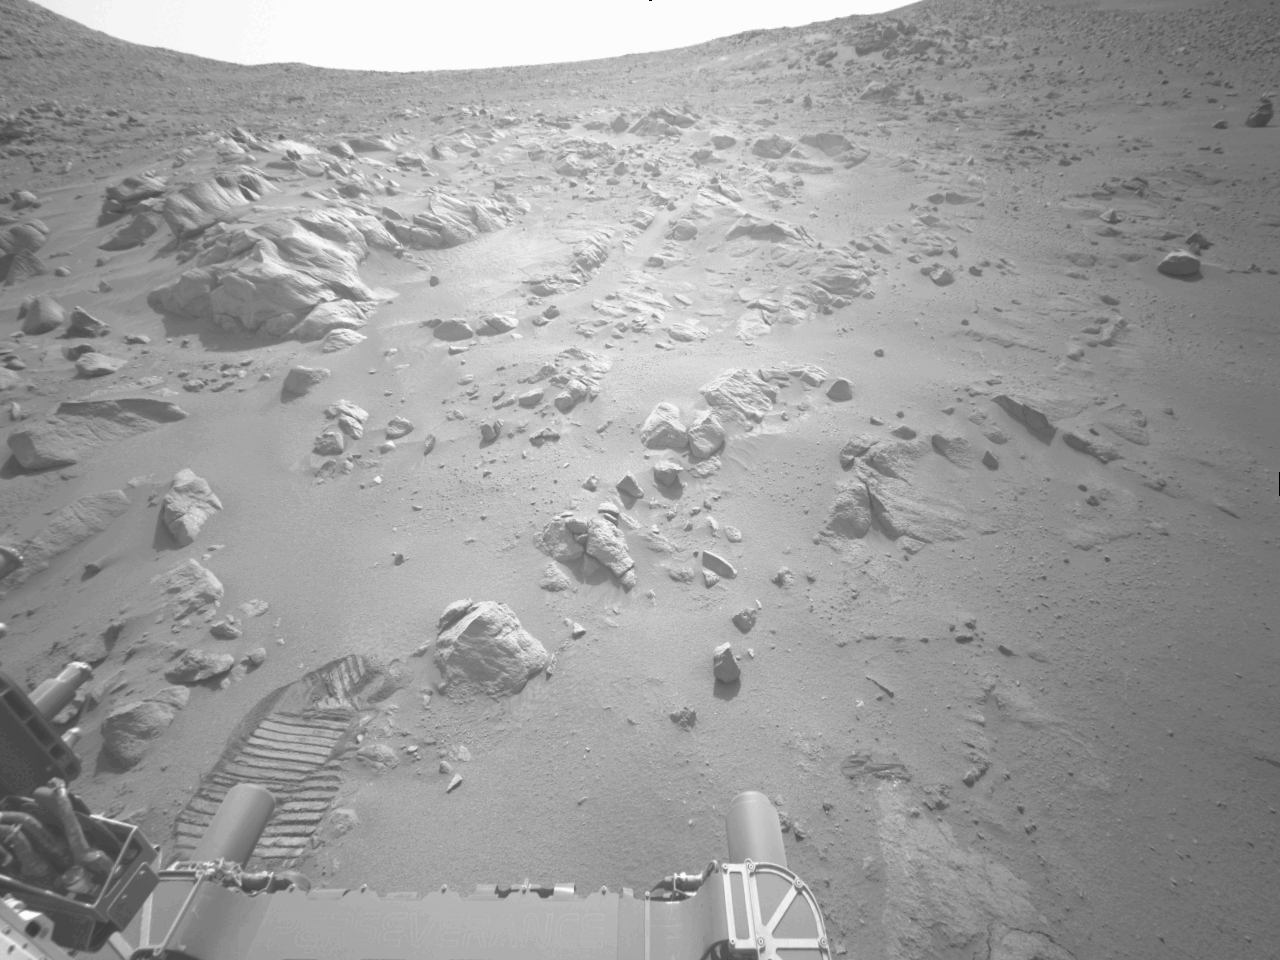

NASA’s Perseverance Is Going Up and Up

NASA’s Perseverance Mars rover is on its ascent to the rim of Jezero Crater, and it captured a portion of the journey with one of its navigation cameras. Forty-five frames were stitched together to create this video showing the rover’s progress on Aug. 22, 25, and 26, 2024, the 1,247th, 1,250th, and 1251st Martian days, or sols, of the mission. During the time period captured, Perseverance covered a distance of about 530 feet (160 meters) and gained about 115 feet (35 meters) in elevation.

A key objective for Perseverance’s mission on Mars is astrobiology, including the search for signs of ancient microbial life. The rover will characterize the planet’s geology and past climate, pave the way for human exploration of the Red Planet, and be the first mission to collect and cache Martian rock and regolith (broken rock and dust).

Subsequent NASA missions, in cooperation with ESA (European Space Agency), would send spacecraft to Mars to collect these sealed samples from the surface and return them to Earth for in-depth analysis.

The Mars 2020 Perseverance mission is part of NASA’s Moon to Mars exploration approach, which includes Artemis missions to the Moon that will help prepare for human exploration of the Red Planet.

NASA’s Jet Propulsion Laboratory, which is managed for the agency by Caltech in Pasadena, California, built and manages operations of the Perseverance rover.

Credit: NASA/JPL-Caltech